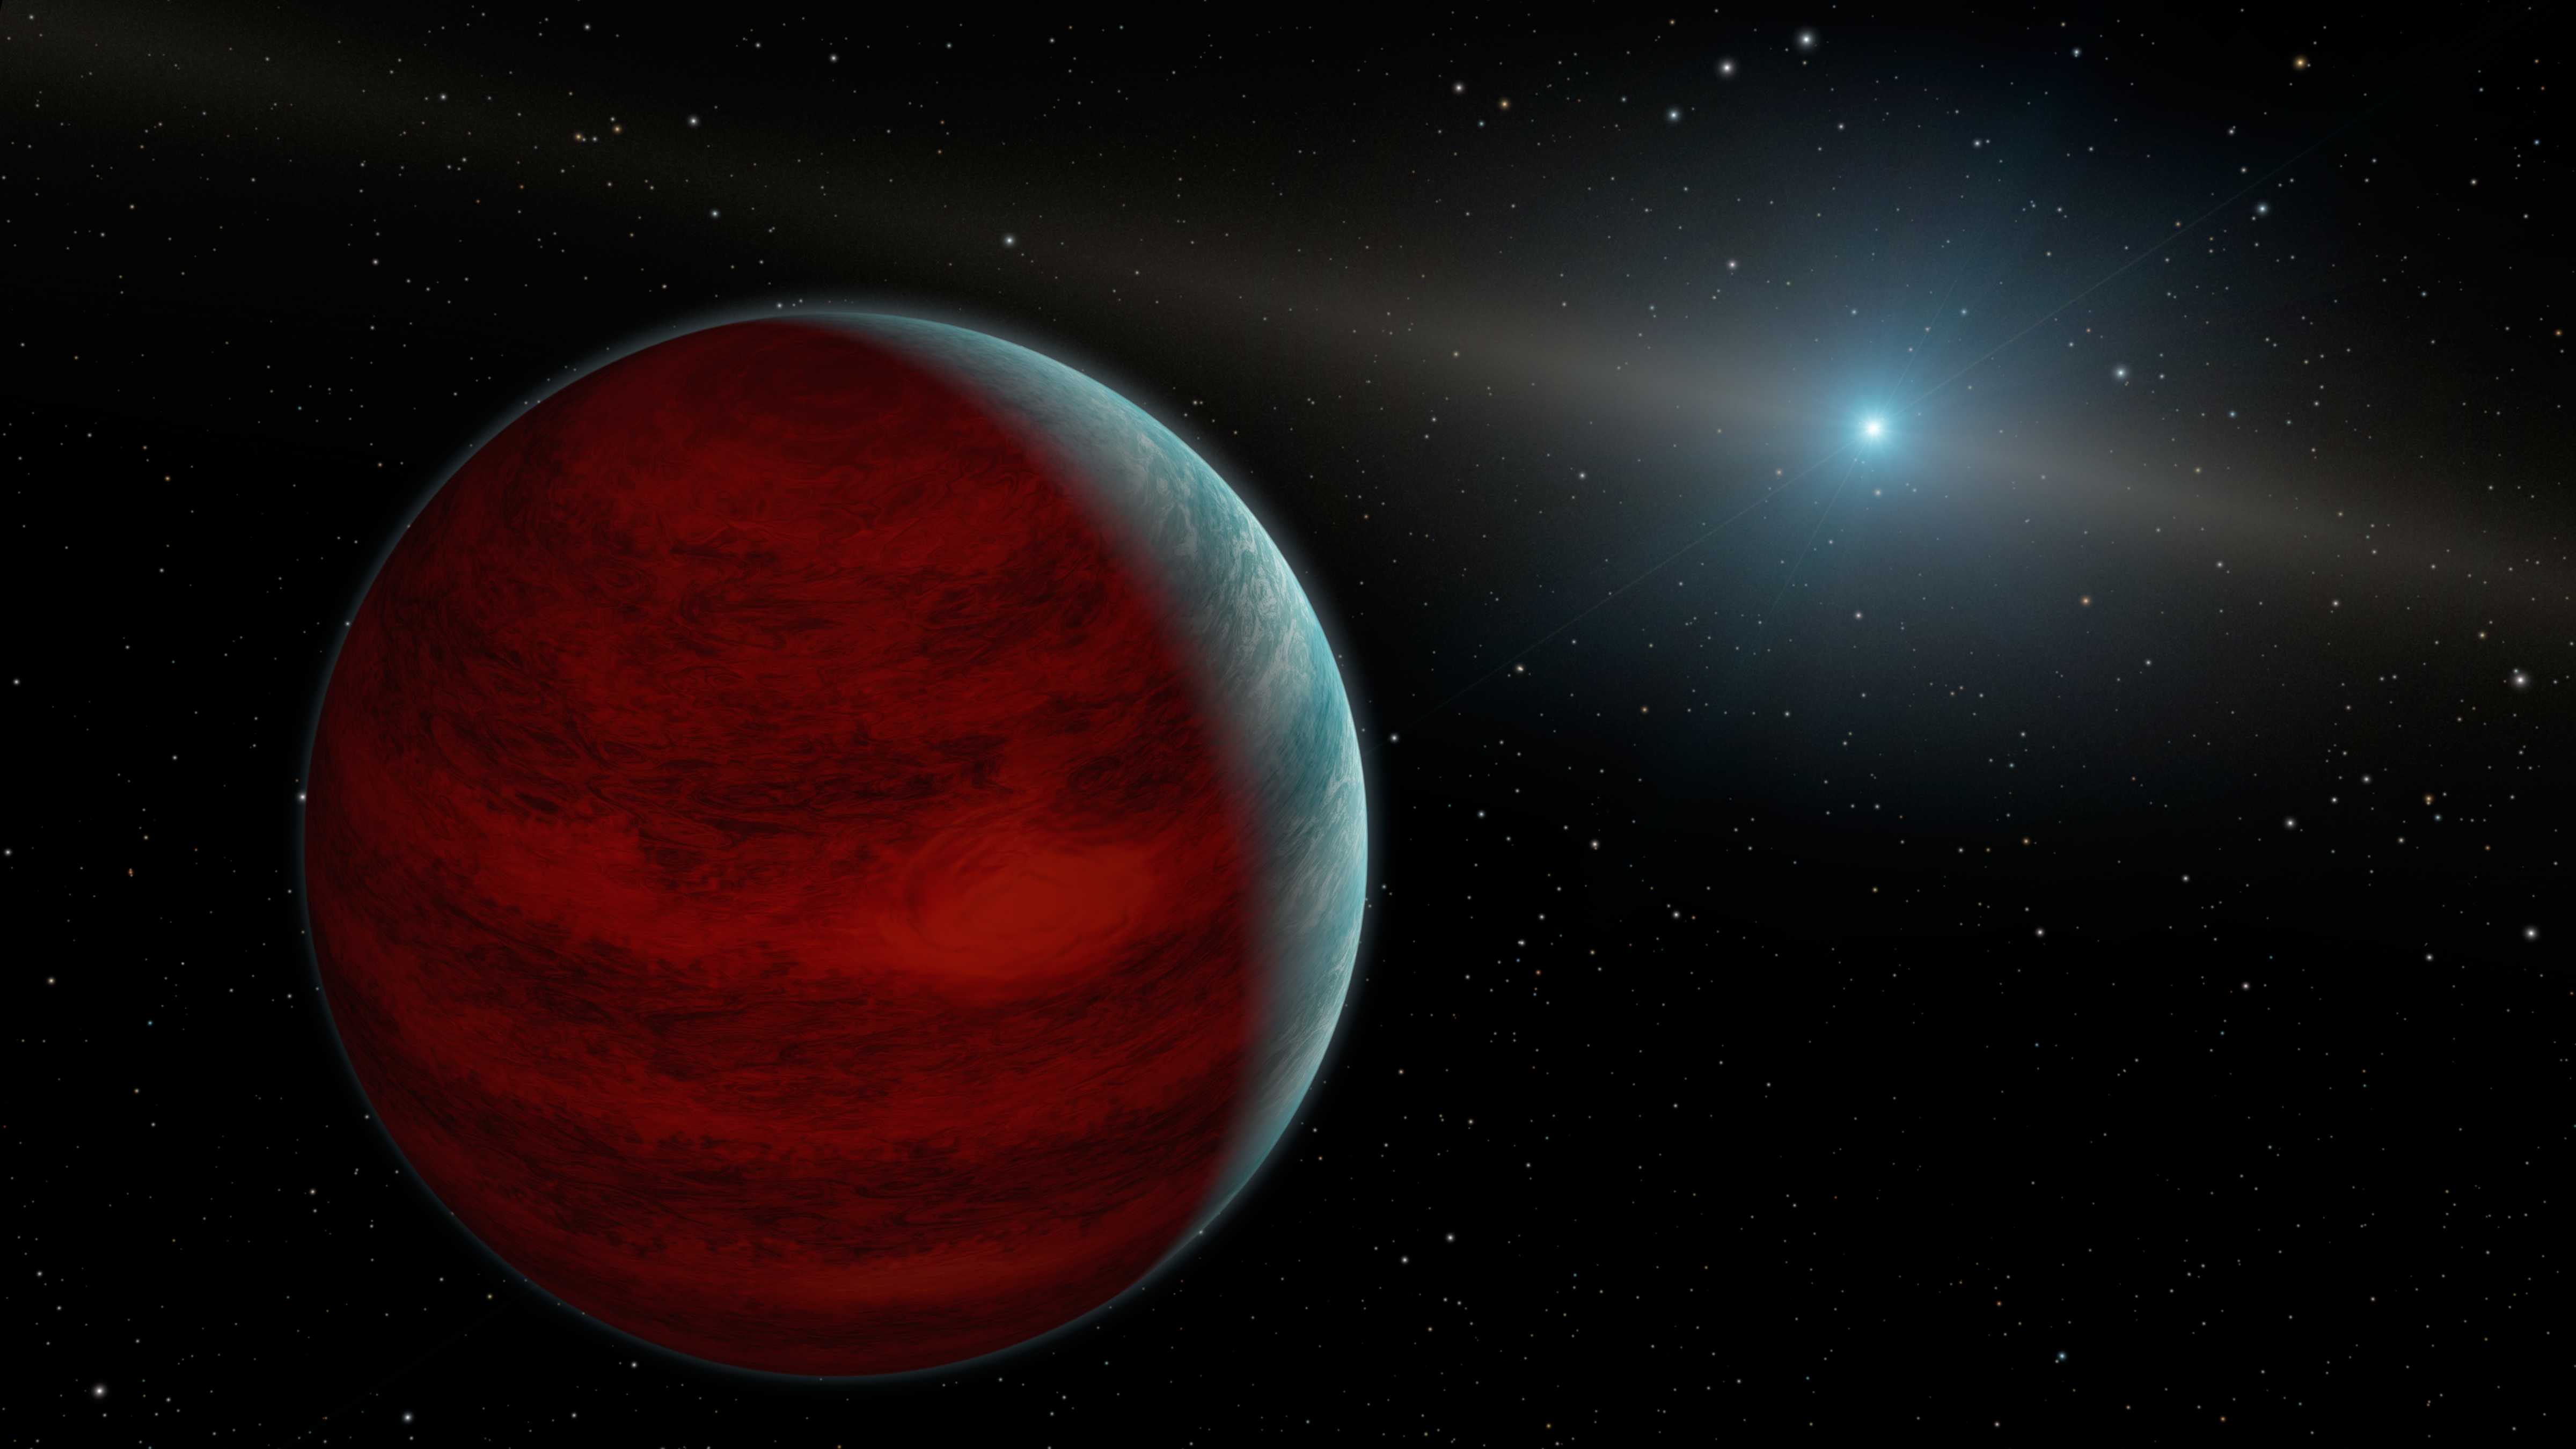

Hypothetical 'Rejuvenated' Planets

This artist's concept shows a hypothetical "rejuvenated" planet -- a gas giant that has reclaimed its youthful infrared glow. NASA's Spitzer Space Telescope found tentative evidence for one such planet around a dead star, or white dwarf, called PG 0010+280 (depicted as white dot in illustration).

When planets are young, they are warm and toasty due to internal heat left over from their formation. Planets cool over time -- until they are possibly rejuvenated.

The theory goes that this Jupiter-like planet, which orbits far from its star, would accumulate some of the material sloughed off by its star as the star was dying. The material would cause the planet to swell in mass. As the material fell onto the planet, it would heat up due to friction and glow with infrared light.

The final result would be an old planet, billions of years in age, radiating infrared light as it did in its youth.

Spitzer detected an excess infrared light around the white dwarf PG 0010+280. Astronomers aren't sure where the light is coming from, but one possibility is a rejuvenated planet. Future observations may help solve the mystery.

A Jupiter-like planet is about ten times the size of a white dwarf. White dwarfs are about the size of Earth, so one white dwarf would easily fit into the Great Red Spot on Jupiter!

Credit: NASA/JPL-Caltech/R. Hurt (IPAC)